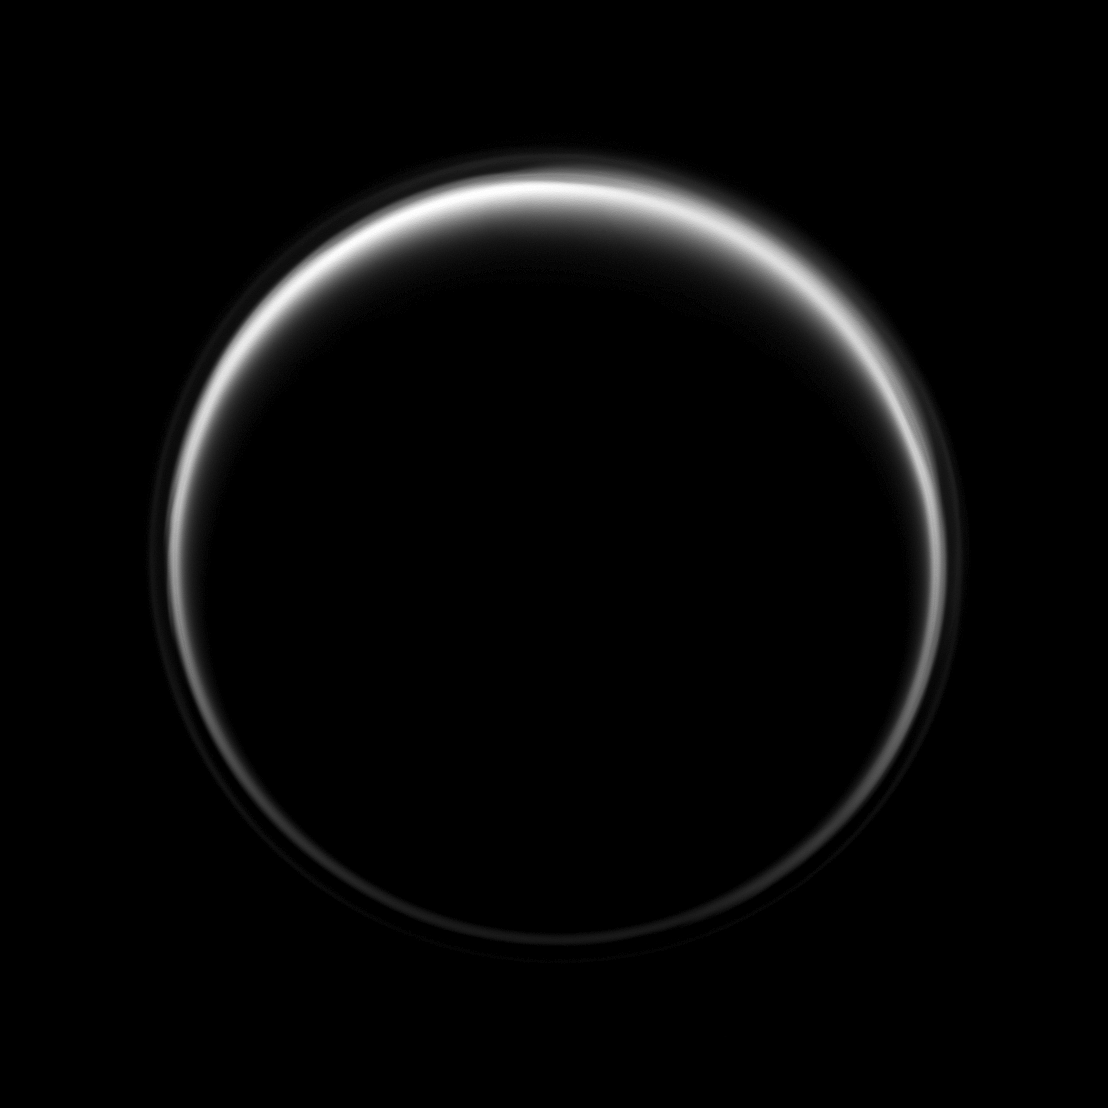

Lit Through the Haze

The Cassini spacecraft looks toward the dark side of Titan as a circle of light is produced by sunlight scattering through the periphery of the atmosphere of Saturn’s largest moon.

A detached, high-altitude global haze layer encircles the moon. See PIA07774 to learn more. This view looks toward the leading hemisphere of Titan (5,150 kilometers, 3,200 miles across). North on Titan is up and rotated 32 degrees to the right.

The image was taken with the Cassini spacecraft narrow-angle camera on Aug. 7, 2009 using a spectral filter sensitive to wavelengths of near-infrared light centered at 619 nanometers. The view was obtained at a distance of approximately 1.2 million kilometers (746,000 miles) from Titan and at a Sun-Titan-spacecraft, or phase, angle of 160 degrees. Image scale is 7 kilometers (4 miles) per pixel.

The Cassini-Huygens mission is a cooperative project of NASA, the European Space Agency and the Italian Space Agency. The Jet Propulsion Laboratory, a division of the California Institute of Technology in Pasadena, manages the mission for NASA’s Science Mission Directorate, Washington, D.C. The Cassini orbiter and its two onboard cameras were designed, developed and assembled at JPL. The imaging operations center is based at the Space Science Institute in Boulder, Colo.

Credit: NASA/JPL/Space Science Institute